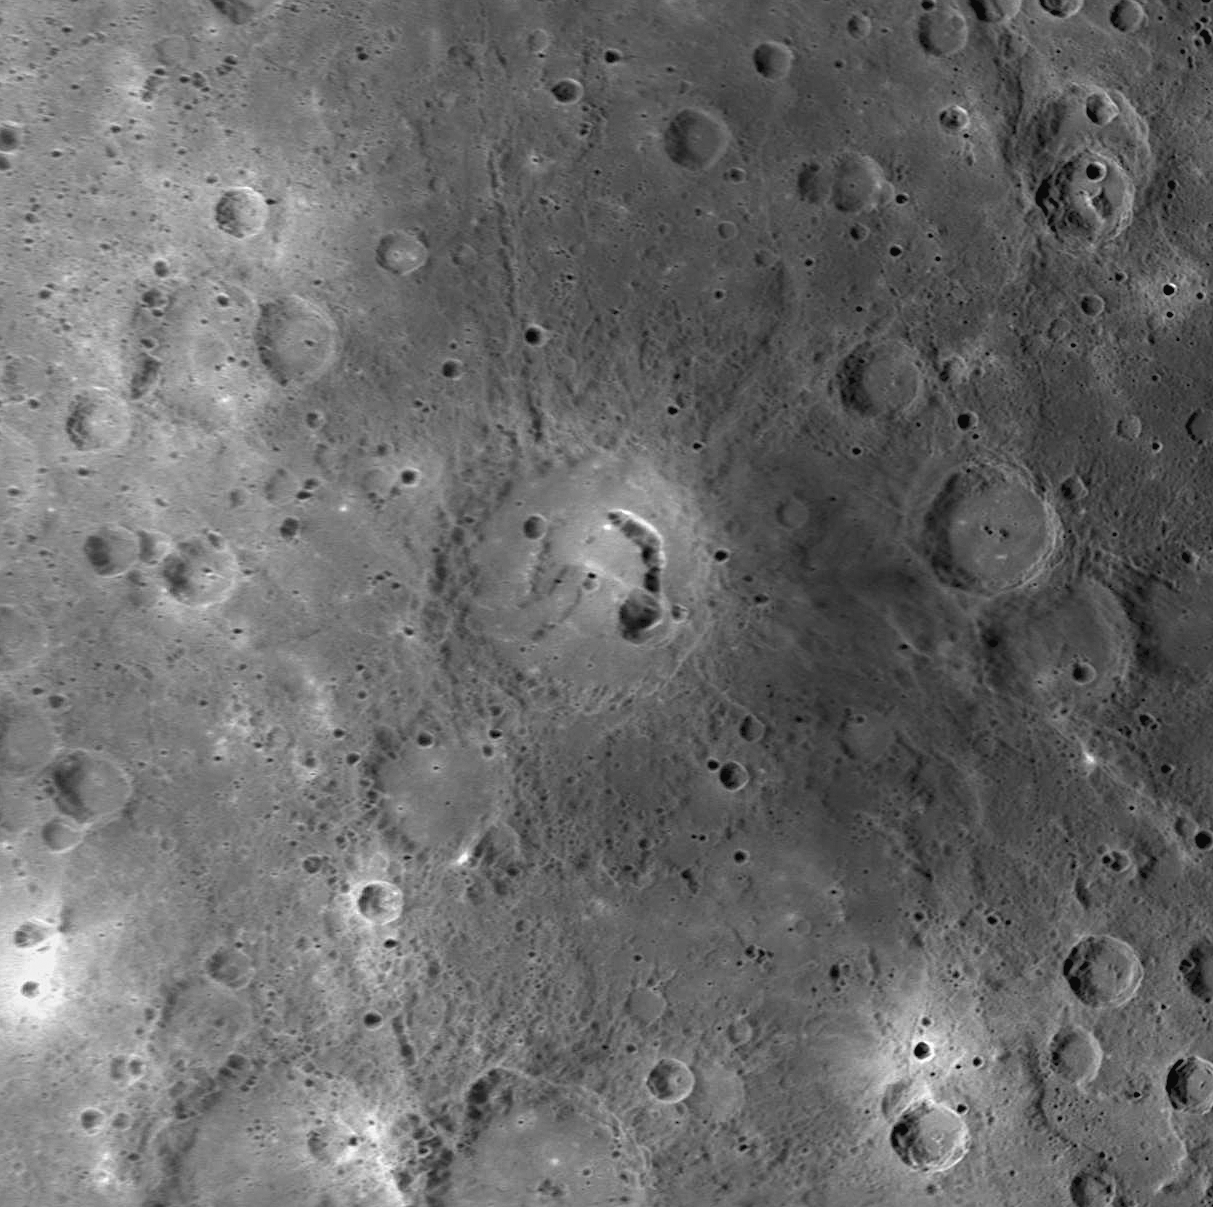

Pits, Picasso, and Mercury’s History

The crater pictured in the center of this image was recently named Picasso, in honor of the Spanish painter and sculptor Pablo Picasso (1881-1973). This crater, first imaged during MESSENGER’s third Mercury flyby, has drawn scientific attention because of the large, arc-shaped pit located on the eastern side of its floor. Similar pits have been discovered on the floors of several other Mercury craters, such as Beckett and Gibran. These pits are postulated to have formed when subsurface magma subsided or drained, causing the surface to collapse into the resulting void. If this interpretation is correct, pit-floor craters such as Picasso provide evidence of shallow magmatic activity in Mercury’s history.

Date Acquired: September 29, 2009
Instrument: Narrow Angle Camera (NAC) of the Mercury Dual Imaging System (MDIS)
Resolution: 500 meters/pixel (0.31 miles/pixel)
Scale: The diameter of Picasso is 133 kilometers (83 miles)
Projection: This image is a portion of the NAC approach mosaic from Mercury flyby 3. It is shown in a simple cylindrical map projection.

These images are from MESSENGER, a NASA Discovery mission to conduct the first orbital study of the innermost planet, Mercury. For information regarding the use of images, see the MESSENGER image use policy.

Credit: NASA/Johns Hopkins University Applied Physics Laboratory/Carnegie Institution of Washington